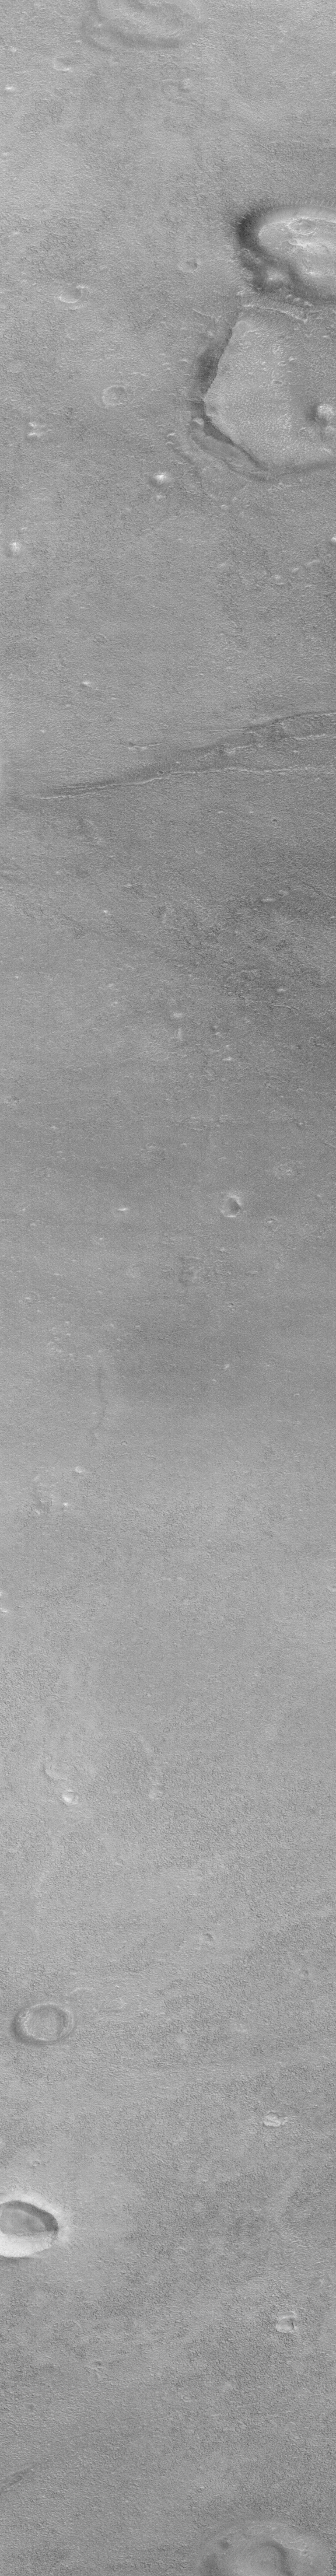

Cydonia: Two Years Later

The recent motion picture, “Mission to Mars,” takes as part of its premise that certain features in the Cydonia region of Mars were constructed as monuments by ancient Martians. This idea–widely popularized in books, magazines, tabloids and other news/infotainment media — has its origin in the chance observation (in 1976) by one of the Viking Orbiter spacecraft of a face-like hill. On April 5, 1998, the Mars Global Surveyor (MGS) spacecraft performed a specially-planned maneuver to photograph the “Face on Mars.” Having successfully imaged the “Face” on its first attempt, two additional maneuvers were used to observe other purported “artificial” features: the “City” (a cluster of small mountains west-southwest of the “Face”) and the “City Square” (a group of four small hills surrounded by the larger mountains of the “City”). These special observations occurred during the Science Phasing Orbits period of the MGS mission, while the spacecraft was in a 12 hour, elliptical orbit. A year later, in March 1999, MGS attained its final, circular, polar Mapping Orbit, from which it has now subsequently observed the planet for a year. During this year of mapping, the Mars Orbiter Camera (MOC) has continued to make observations within the Cydonia region whenever the MGS spacecraft has flown over that area.

The above figure shows the location of all high resolution (narrow angle) MOC images of the Cydonia region that have been obtained to date, including the first three taken in 1998 (PIA01240, PIA01241, AND PIA01440). These images are superimposed upon a mosaic of Viking images taken during the 1970’s. Images acquired during the Science Phasing Orbit period of 1998 slant from bottom left to top right; Mapping Phase images (from 1999 and 2000) slant from lower right to upper left. Owing to the nature of the orbit, and in particular to the limitations on controlling the location of the orbit, the longitudinal distribution of images (left/right in the images above) is distinctly non-uniform. An attempt to take a picture of a portion of the “Face” itself in mid-February 2000 was foiled when the MGS spacecraft experienced a sequencing error and most of that day’s data were not returned to Earth. Only the first 97 lines were received; the image’s planned footprint is shown as a dashed box. This image is one in a series of eight.

Credit: NASA/JPL/MSSS